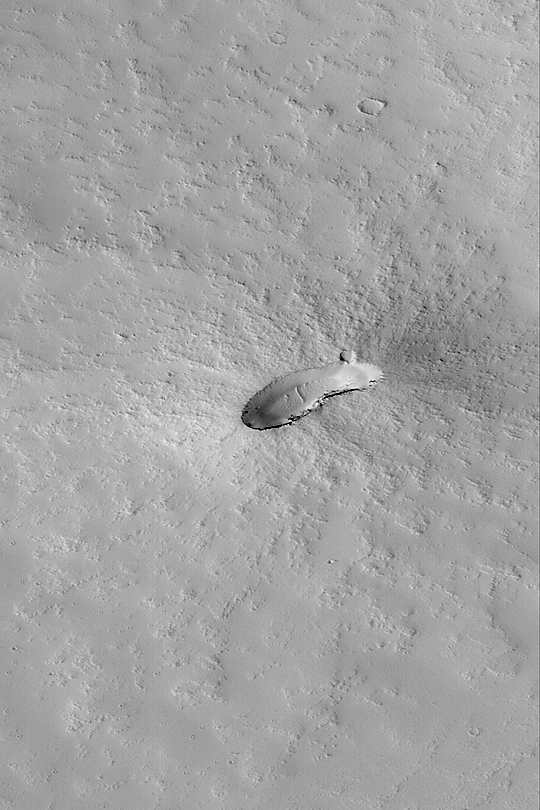

Small Volcano

MGS MOC Release No. MOC2-425, 18 July 2003

This Mars Global Surveyor (MGS) Mars Orbiter Camera (MOC) high resolution image, acquired 13 July 2003, shows a small, dust-covered volcano on the plains east of Pavonis Mons. The floor of the caldera–the elliptical depression at the summit of the volcano–has a few windblown ripples on it. The ripples and thick dust mantle, together with the small impact craters on its surface, indicate that the volcano erupted some time ago. There has been no activity at this volcano in geologically recent times. This image covers an area 3 km wide by 6.8 km (1.9 mi by 4.2 mi); the aspect ratio is 1 across by 1.5 down. The volcano is located near 1.6°S, 105.7°W; sunlight illuminates the scene from the left.

Credit: NASA/JPL/Malin Space Science Systems